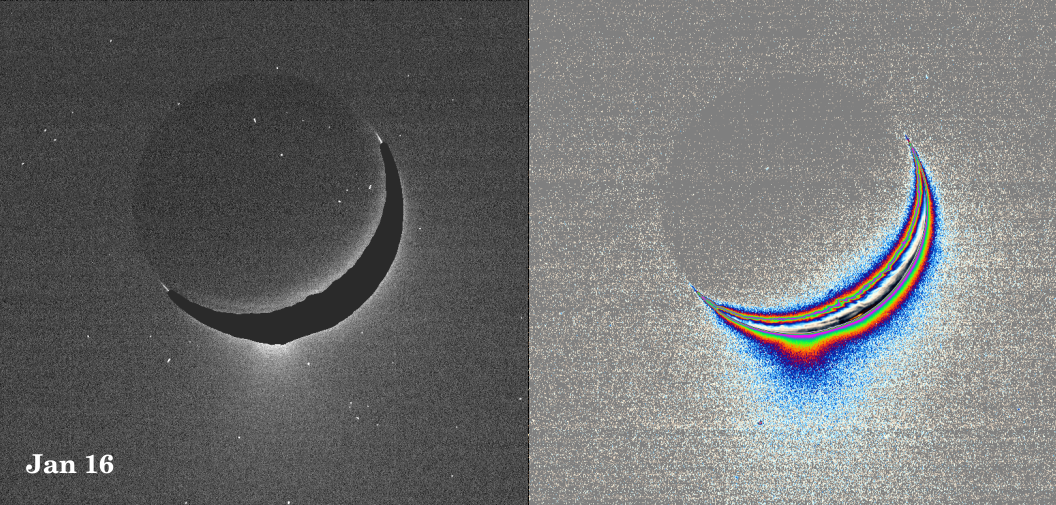

Spray Above Enceladus

A fine spray of small, icy particles emanating from the warm, geologically unique province surrounding the south pole of Saturn’s moon Enceladus was observed in a Cassini narrow-angle camera image of the crescent moon taken on Jan. 16, 2005.

Taken from a high-phase angle of 148 degrees — a viewing geometry in which small particles become much easier to see — the plume of material becomes more apparent in images processed to enhance faint signals.

Imaging scientists have measured the light scattered by the plume’s particles to determine their abundance and fall-off with height. Though the measurements of particle abundance are more certain within 100 kilometers (60 miles) of the surface, the values measured there are roughly consistent with the abundance of water ice particles measured by other Cassini instruments (reported in September, 2005) at altitudes as high as 400 kilometers (250 miles) above the surface.

Imaging scientists, as reported in the journal Science on March 10, 2006, believe that the jets are geysers erupting from pressurized subsurface reservoirs of liquid water above 273 degrees Kelvin (0 degrees Celsius).

The image at the left was taken in visible green light. A dark mask was applied to the moon’s bright limb in order to make the plume feature easier to see.

The image at the right has been color-coded to make faint signals in the plume more apparent. Images of other satellites (such as Tethys and Mimas) taken in the last 10 months from similar lighting and viewing geometries, and with identical camera parameters as this one, were closely examined to demonstrate that the plume towering above Enceladus’ south pole is real and not a camera artifact.

The images were acquired at a distance of about 209,400 kilometers (130,100 miles) from Enceladus. Image scale is about 1 kilometer (0.6 mile) per pixel.

This caption was updated on March 9, 2006.

The Cassini-Huygens mission is a cooperative project of NASA, the European Space Agency and the Italian Space Agency. The Jet Propulsion Laboratory, a division of the California Institute of Technology in Pasadena, manages the mission for NASA’s Science Mission Directorate, Washington, D.C. The Cassini orbiter and its two onboard cameras were designed, developed and assembled at JPL. The imaging operations center is based at the Space Science Institute in Boulder, Colo.

Credit: NASA/JPL/Space Science Institute